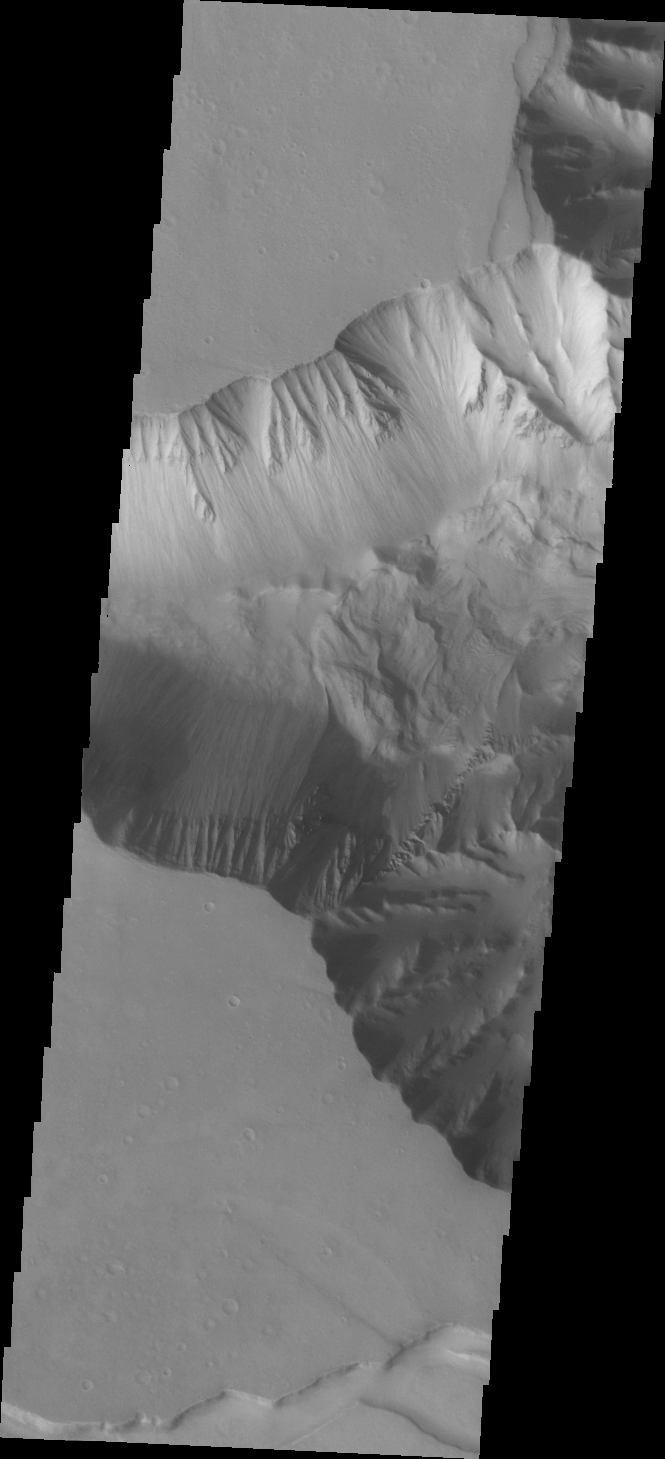

Candor Chasma

Today’s VIS image shows the western end of Candor Chasma, including a large landslide deposit.

Credit: NASA/JPL/ASU